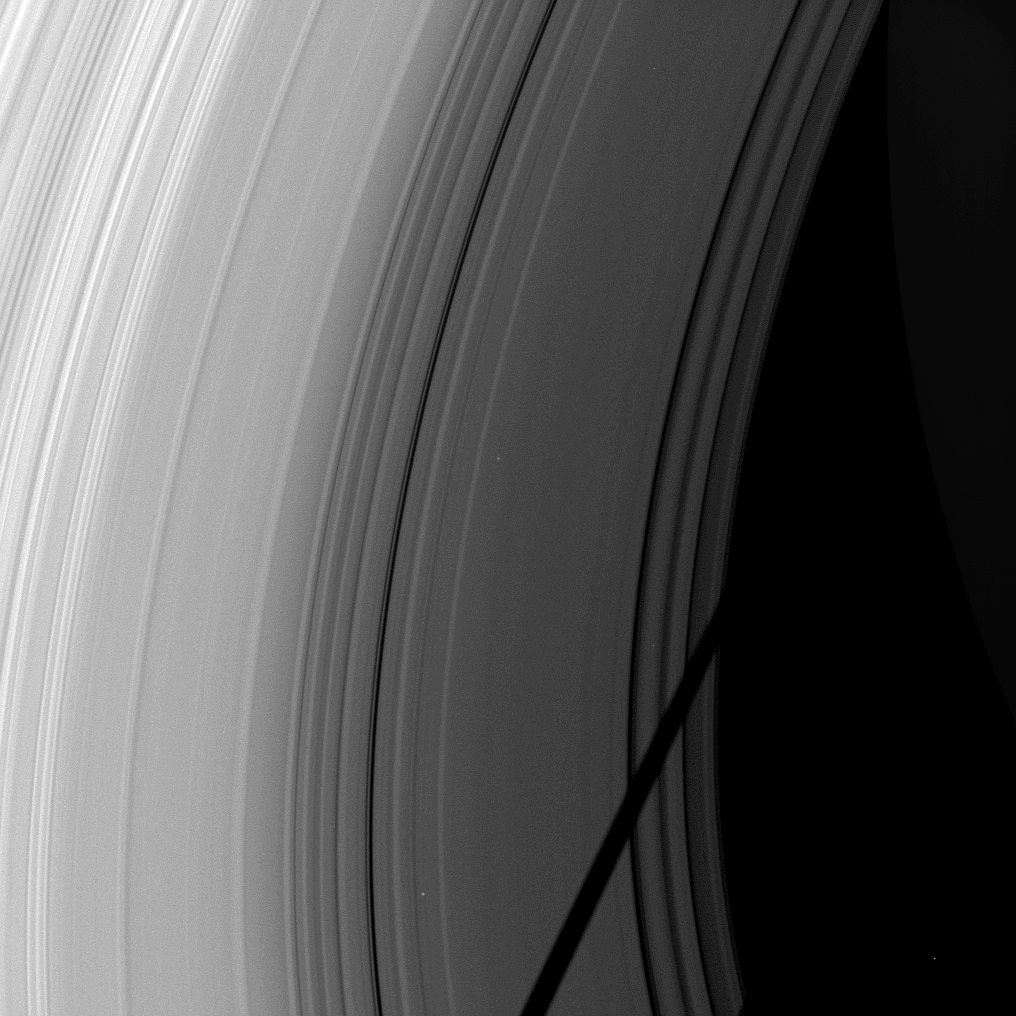

Cutting ‘Cross the C Ring

The shadow of the moon Tethys cuts across the C ring in this image taken as Saturn approaches its August 2009 equinox.

The novel illumination geometry created as Saturn approaches its August 2009 equinox allows moons orbiting in or near the plane of Saturn’s equatorial rings to cast shadows onto the rings. These scenes are possible only during the few months before and after Saturn’s equinox, which occurs only once in about 15 Earth years. To learn more about this special time and to see movies of moons’ shadows moving across the rings, see PIA11651 and PIA11660.

Saturn, although very faint, can be seen lit by ringshine on the right of the image. Stars can be seen through the rings and in the background.

This view looks toward the sunlit side of the rings from about 36 degrees below the ringplane. The image was taken in visible light with the Cassini spacecraft wide-angle camera on June 9, 2009. The view was obtained at a distance of approximately 578,000 kilometers (359,000 miles) from Saturn and at a Sun-Saturn-spacecraft, or phase, angle of 66 degrees. Image scale is 31 kilometers (19 miles) per pixel.

The Cassini-Huygens mission is a cooperative project of NASA, the European Space Agency and the Italian Space Agency. The Jet Propulsion Laboratory, a division of the California Institute of Technology in Pasadena, manages the mission for NASA’s Science Mission Directorate, Washington, D.C. The Cassini orbiter and its two onboard cameras were designed, developed and assembled at JPL. The imaging operations center is based at the Space Science Institute in Boulder, Colo.

Credit: NASA/JPL/Space Science Institute